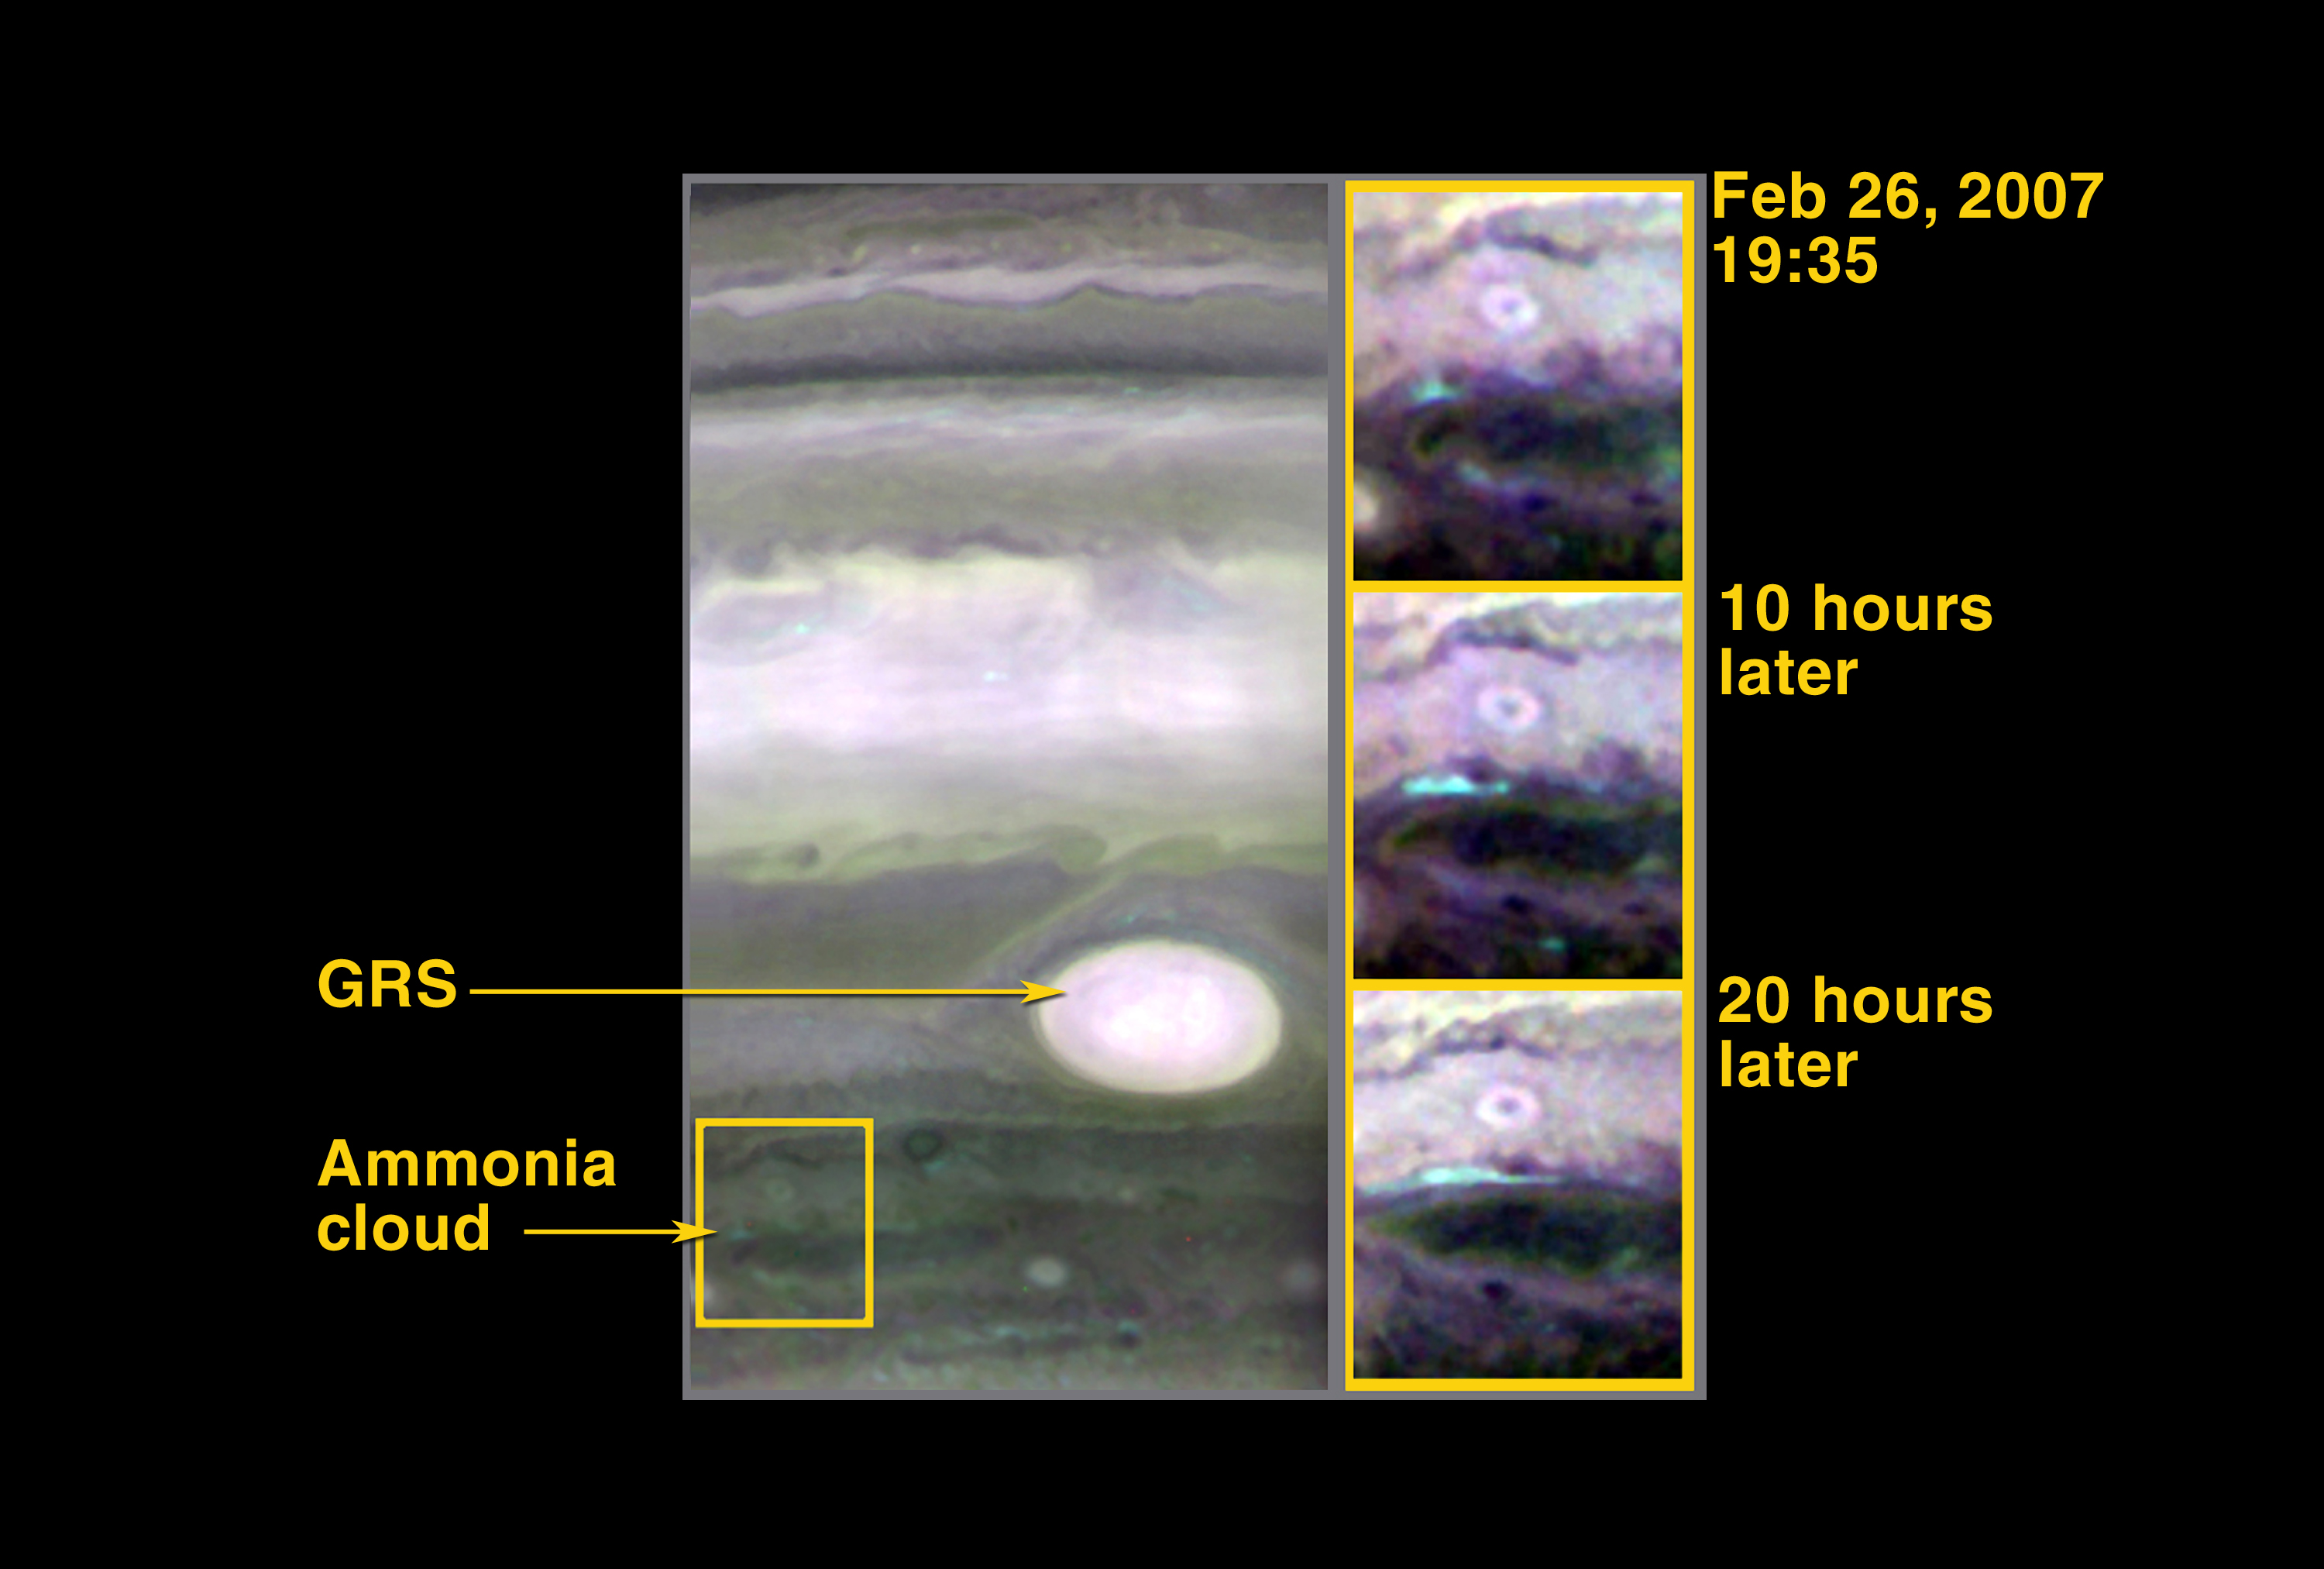

Probing Storm Activity on Jupiter

Scientists assume Jupiter’s clouds are composed primarily of ammonia, but only about 1% of the cloud area displays the characteristic spectral fingerprint of ammonia. This composite of infrared images taken by the New Horizons Linear Etalon Infrared Spectral Imager (LEISA) captures several eruptions of this relatively rare breed of ammonia cloud and follows the evolution of the clouds over two Jovian days. (One day on Jupiter is approximately 10 hours, which is how long it takes Jupiter to make one complete rotation about its axis.)

The New Horizons spacecraft was still closing in on the giant planet when it made these observations: Jupiter was 3.4 million kilometers (2.1 million miles) from the New Horizons spacecraft for the LEISA image taken at 19:35 Universal Time on February 26, 2007, and the distance decreased to 2.5 million kilometers (1.6 million miles) for the last image shown. LEISA’s spatial resolution scale varied from approximately 210 kilometers (130 miles) for the first image to 160 kilometers (100 miles) for the last one.

New Horizons scientists originally targeted the region slightly northwest (up and to the left) of the Great Red Spot to search for these special ammonia clouds because that’s where they were most easily seen during infrared spectral observations made by the Galileo spacecraft. But unlike the churning, turbulent cloud structures seen near the Great Red Spot during the Galileo era, this region has been quieting down during the past several months and was unusually tranquil when New Horizons passed by. Nevertheless, LEISA managed to find other regions of fresh, upwelling ammonia clouds, and the temporal evolution of one such region is displayed in this figure. In the first image, a fresh ammonia cloud (the blue region) sprouts from between white clouds and a dark elongated region. This blue cloud subsequently stretches along the white-dark border in the next two images.

These fresh ammonia clouds trace the strong upwelling of gases from the largely hidden depths of Jupiter to higher altitudes. Presumably, water is also being dragged up from below, and the subsequent condensation of that water, which is far more abundant than ammonia in Jupiter’s atmosphere, into cloud droplets energizes the lower troposphere.

LEISA produces images at infrared wavelengths, which is heat radiation that cannot be sensed by the human eye. These “false color” images were produced by putting images of Jupiter at wavelengths of 1.99 micrometers, 1.94 micrometers and 2.04 micrometers into the red, green and blue channels, respectively, of the image display. Ammonia has an absorption feature at 1.99 microns, and when the colors are combined in this way the fresh ammonia clouds take on a bluish hue.

Credit: NASA/Johns Hopkins University Applied Physics Laboratory/Southwest Research Institute